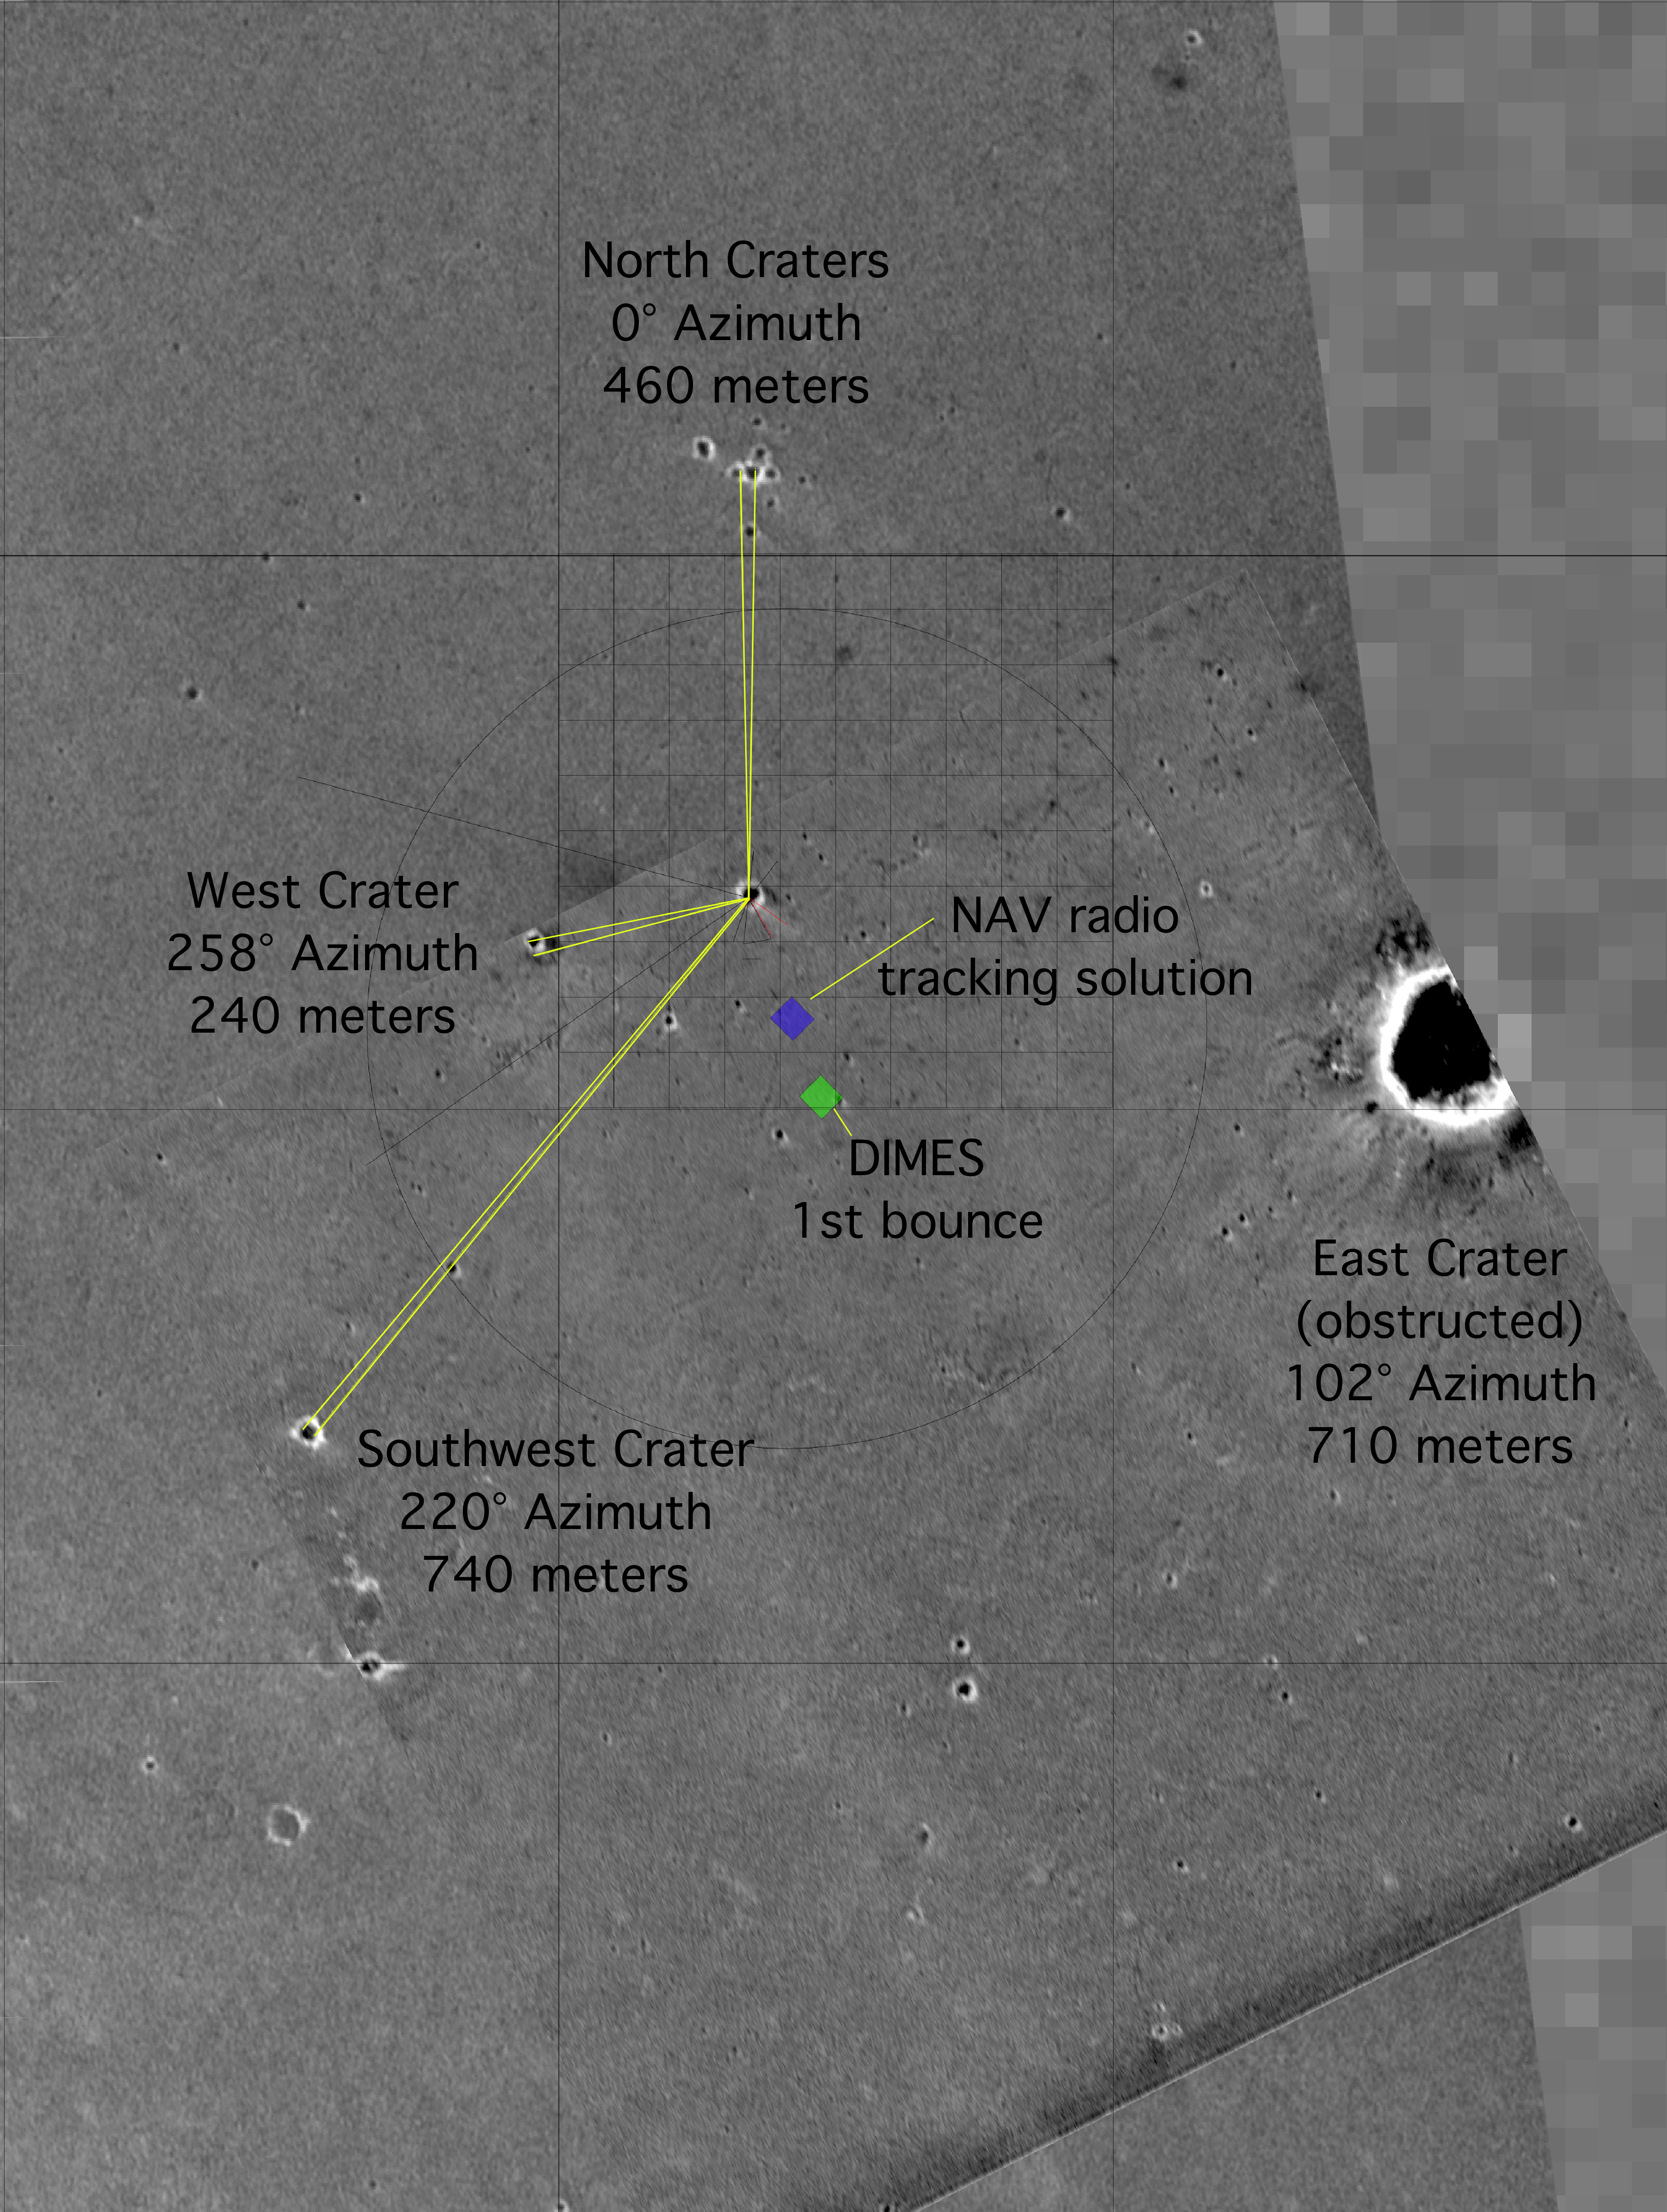

“X” Marks the Spot

This map of the Mars Exploration Rover Opportunity’s new neighborhood at Meridiani Planum, Mars, shows the surface features used to locate the rover. By imaging these “bumps” on the horizon from the perspective of the rover, mission members were able to pin down the rover’s precise location. The image consists of data from the Mars Global Surveyor orbiter, the Mars Odyssey orbiter and the descent image motion estimation system located on the bottom of the rover.

Credit: NASA/JPL/MSSS/ASU